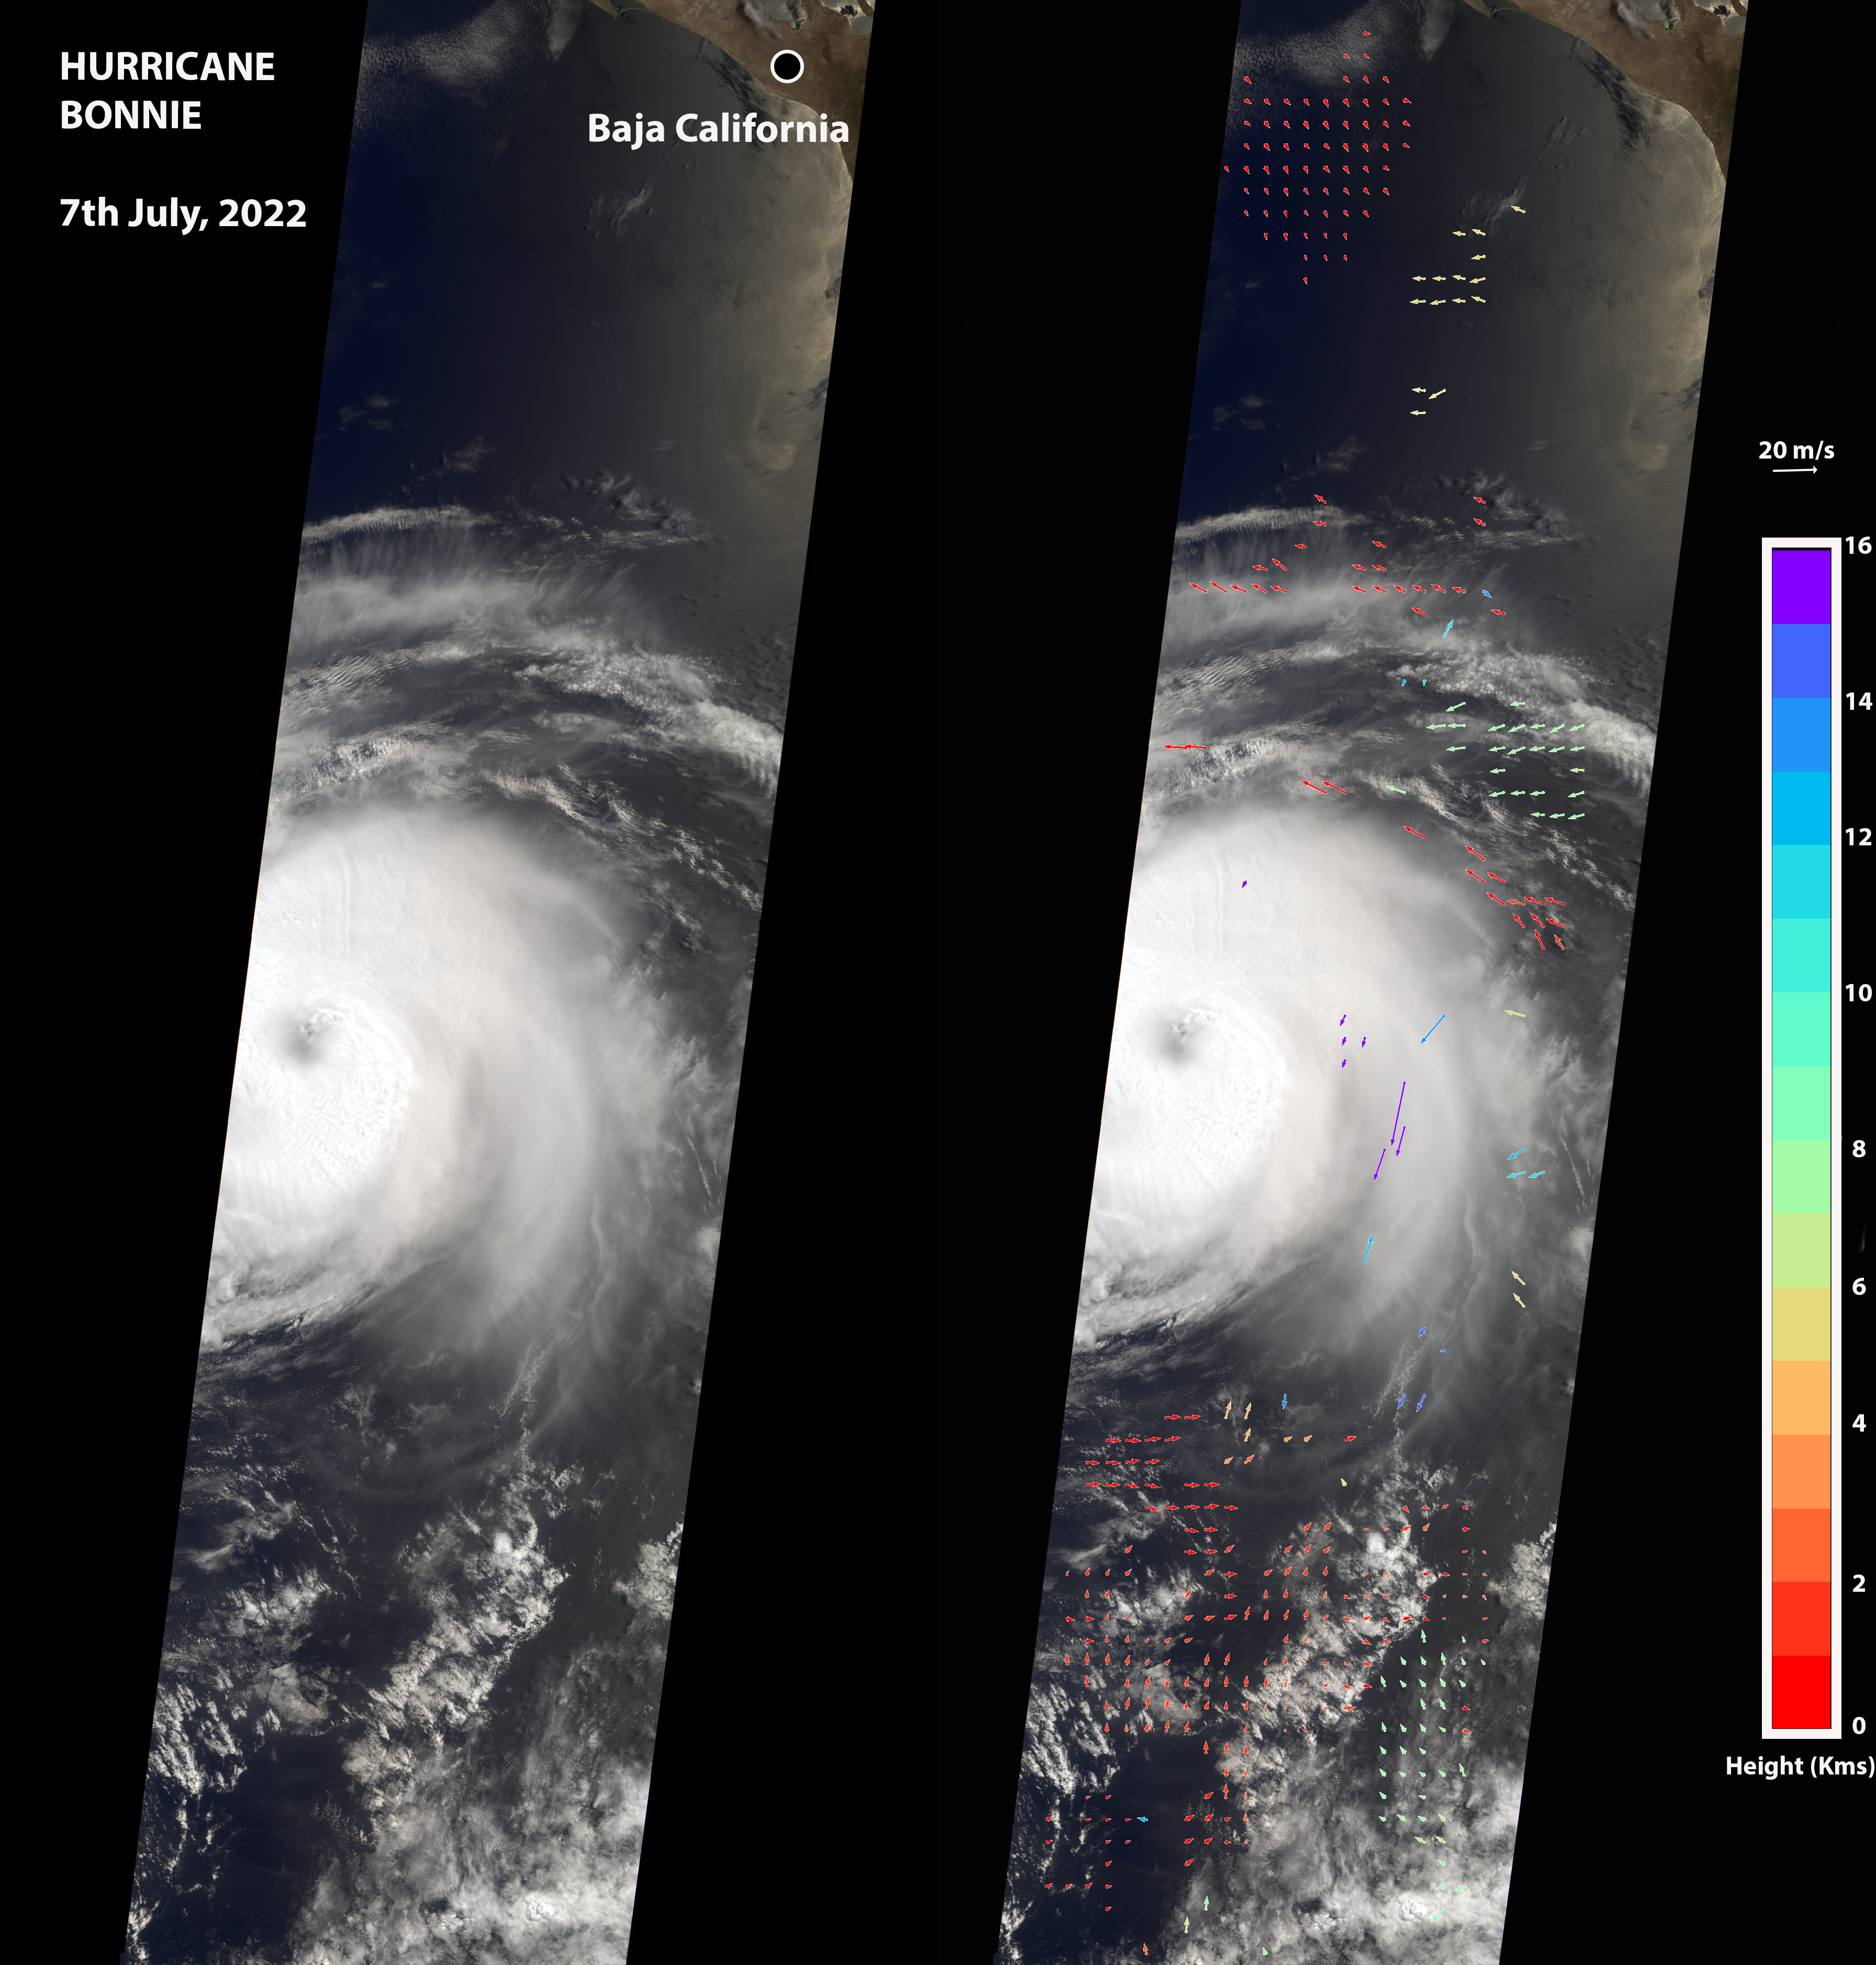

NASA’s MISR Captures Hurricane Bonnie

The Multi-angle Imaging SpectroRadiometer (MISR) instrument aboard NASA’s Terra satellite captured this image of the eye of Hurricane Bonnie, located about 500 miles (800 kilometers) southwest of the southern tip of Baja California, Mexico, at about 11 a.m. local time on July 7, 2022. Initially classified as a tropical storm on July 2, Bonnie intensified to a Category 3 hurricane on July 5. It was later downgraded, and as of July 8, was considered a tropical storm.

MISR carries nine cameras pointed at Earth at different angles and each camera viewed Bonnie over a period of seven minutes. The motion of the hurricane between those views provides information on wind speed and direction at the height of the clouds. The panel on the left shows the image from MISR’s downward-pointing camera. The colored arrows in the panel on the right, superimposed on the same image as the left panel, show wind speed and direction.

The length of the arrows is proportional to wind speed, and their color shows the altitude of the cloud tops in kilometers. MISR observed winds blowing counterclockwise at about 34 mph (55 kph) at altitudes of 6,500 to 33,000 feet (2 to 10 kilometers), consistent with maximal wind gusts reported by the National Hurricane Center based on data from local weather stations and buoys. At altitudes of about 36,000 to 52,000 feet (11 to 16 kilometers), MISR observed winds blowing clockwise at up to 123 mph (198 kph). The eye, spiral rainbands, and reversal of wind direction between low and high altitudes are typical features of a hurricane.

MISR was built and is managed by NASA’s Jet Propulsion Laboratory in Southern California for the agency’s Science Mission Directorate in Washington. The Terra spacecraft is managed by NASA’s Goddard Space Flight Center in Greenbelt, Maryland. The MISR data was obtained from the NASA Langley Research Center Atmospheric Science Data Center in Hampton, Virginia. JPL is a division of Caltech in Pasadena.

Credit: NASA/GSFC/LaRC/JPL-Caltech, MISR Team